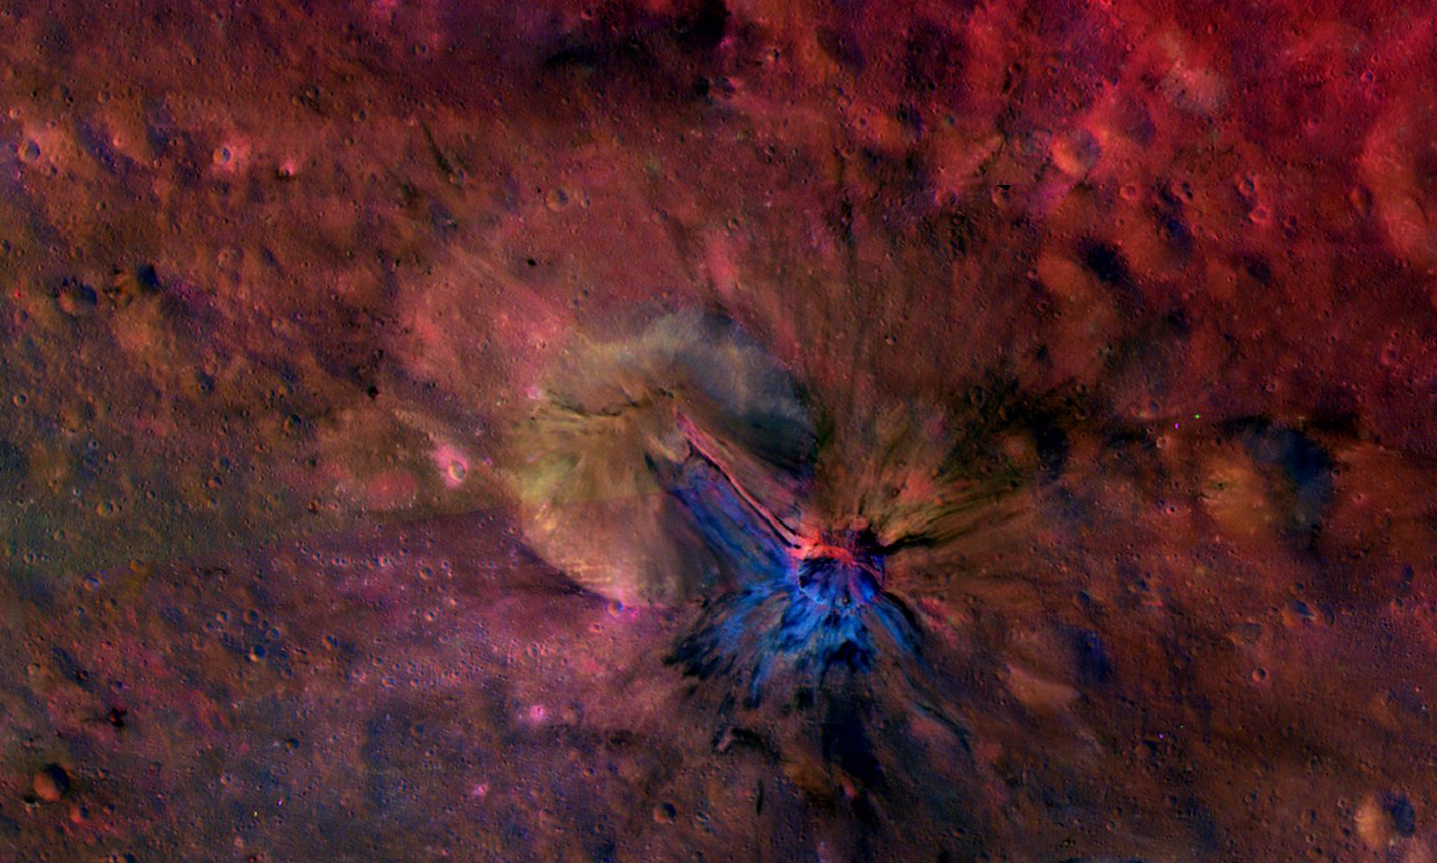

Flowing in, Flowing out of Aelia

This colorful composite image from NASA’s Dawn mission shows the flow of material inside and outside a crater called Aelia on the giant asteroid Vesta. The area is around 14 degrees south latitude. The images that went into this composite were obtained by Dawn’s framing camera from September to October 2011.

To the naked eye, these structures would not be seen. But here, they stand out in blue and red.

The crater has a diameter of 2.7 miles (4.3 kilometers). The exact origin of the flow structures is unknown. A possible explanation is that the impact that produced the crater could have created liquid material with different minerals than the surroundings.

The composite image was created by assigning ratios of color information collected from several color filters in visible light and near-infrared light to maximize subtle differences in lithology (the physical characteristics of rock units, such as color, texture and composition). The color scheme pays special attention to the iron-rich mineral pyroxene.

The Dawn mission to Vesta and Ceres is managed by NASA’s Jet Propulsion Laboratory, a division of the California Institute of Technology in Pasadena, for NASA’s Science Mission Directorate, Washington. The University of California, Los Angeles, is responsible for overall Dawn mission science. The Dawn framing cameras were developed and built under the leadership of the Max Planck Institute for Solar System Research, Katlenburg-Lindau, Germany, with significant contributions by DLR German Aerospace Center, Institute of Planetary Research, Berlin, and in coordination with the Institute of Computer and Communication Network Engineering, Braunschweig. The framing camera project is funded by the Max Planck Society, DLR and NASA.

Credit: NASA/JPL-Caltech/UCLAMPS/DLR/IDA